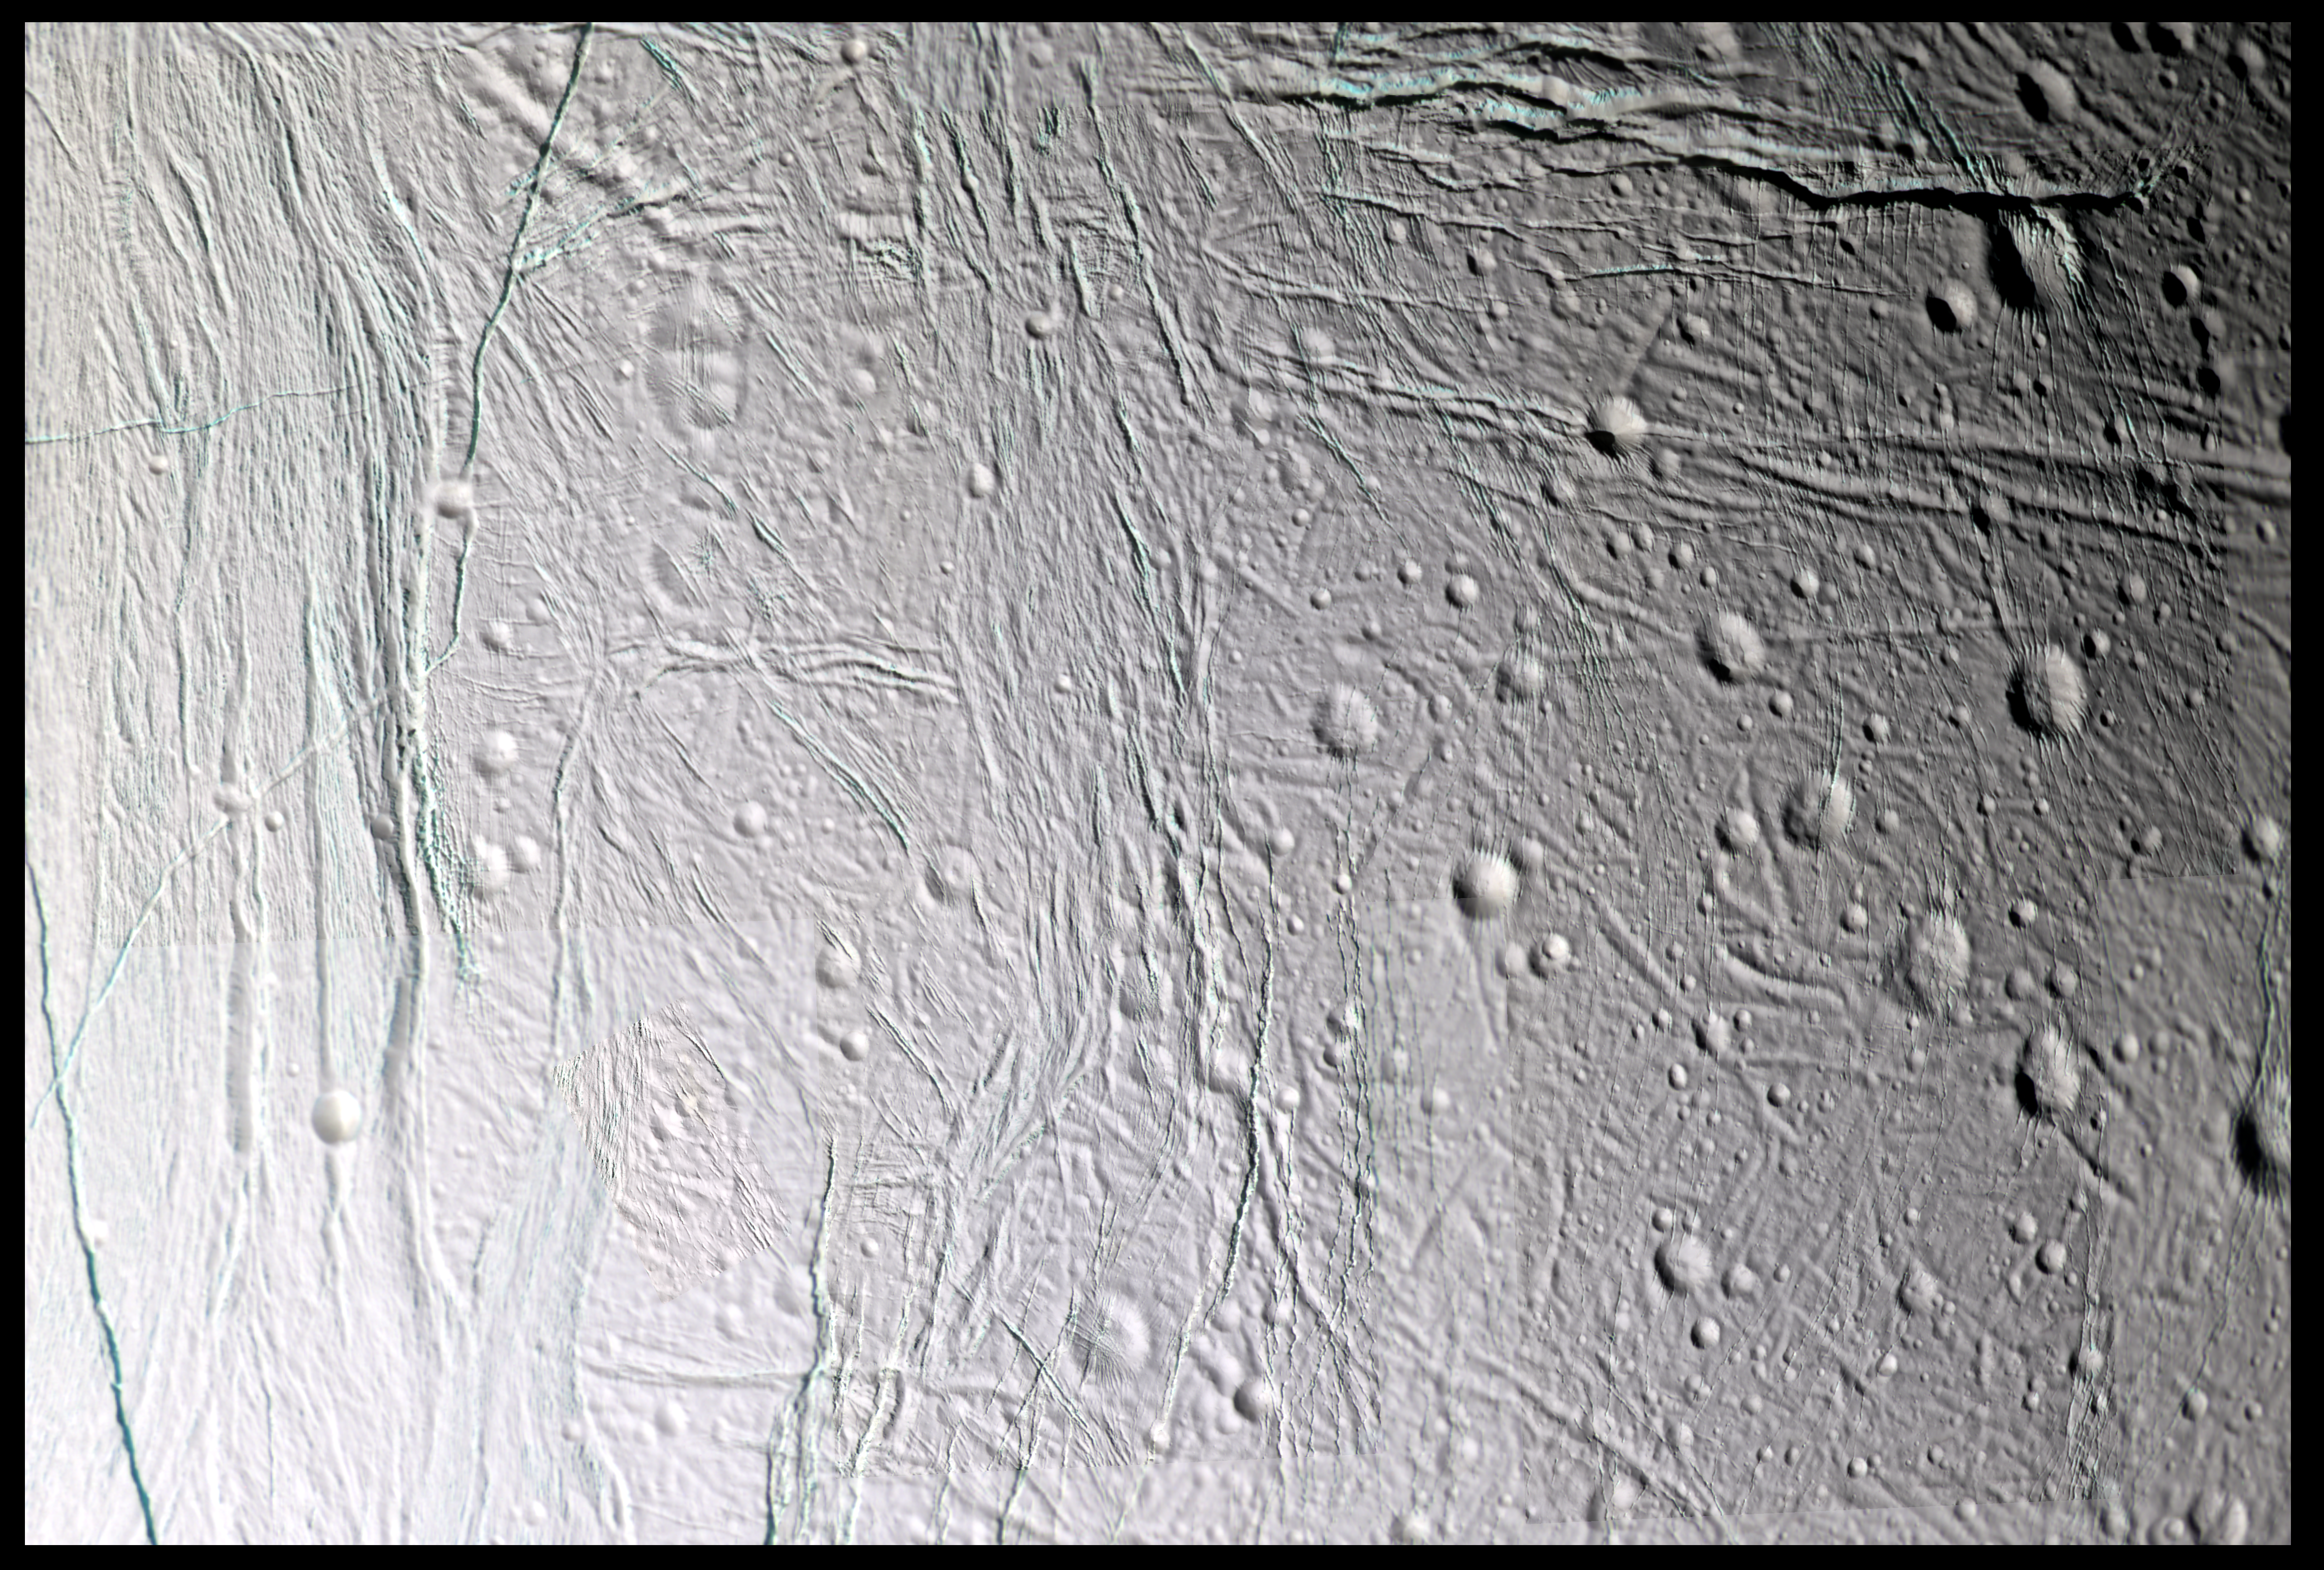

Exploring Icy Canyons

Fine topographic detail and color variations are revealed in this 11-image, false color mosaic taken during Cassini’s second close flyby of Saturn’s moon Enceladus, on March 9, 2005.

This mosaic, a high-resolution cropped section of the full-disk mosaic available in PIA08354), shows the center of the anti-Saturnian hemisphere of Enceladus — the side of Enceladus that always faces away from Saturn. The left portion of the mosaic is dominated by Diyar Planitia. Like Sarandib Planitia, observed in the previous Enceladus flyby of February 2005, the region is characterized by low ridges and troughs. Throughout this region, fractures of all sizes cut across Diyar Planitia and the older, cratered terrain at center and right.

Many of the younger fractures have blue-green walls, revealing coarse-grained water ice in the top layers of Enceladus’ lithosphere, compared to the fine-grained ice that coats much of Enceladus’ surface. The blue-green color is very similar to the coatings of the south polar “tiger stripes.” The color here is greener than the features in the south polar mosaic released in 2005 (see PIA07800) due to the use of clear-filter images, instead of green, in the latter mosaic.

This mosaic consists of 11 false-color footprints (33 images total) taken by the Cassini spacecraft’s narrow-angle camera. The mosaic uses an ultraviolet filter centered at 338 nanometers for blue, a green filter centered at 568 nanometers for green and a near-infrared filter centered at 930 nanometers for red, thus covering a wider spectrum region than the human eye. To create a single mosaic, the images were reprojected into an orthographic projection with a pixel scale of 45 meters per pixel. The region is centered at 3.9 degrees north latitude, 208.9 degrees west longitude and covers an area 233 kilometers (145 miles) by 154 kilometers (96 miles) in size.

The original images were taken by the Cassini spacecraft’s narrow-angle camera from distances ranging from 4,300 to 27,050 kilometers (2,670 to 16,810 miles). The images have a phase, or sun-Enceladus-spacecraft, angle of 45 degrees. Image scale is 45 meters (150 feet) per pixel.

The Cassini-Huygens mission is a cooperative project of NASA, the European Space Agency and the Italian Space Agency. The Jet Propulsion Laboratory, a division of the California Institute of Technology in Pasadena, manages the mission for NASA’s Science Mission Directorate, Washington, D.C. The Cassini orbiter and its two onboard cameras were designed, developed and assembled at JPL. The imaging operations center is based at the Space Science Institute in Boulder, Colo.

Credit: NASA/JPL/Space Science Institute